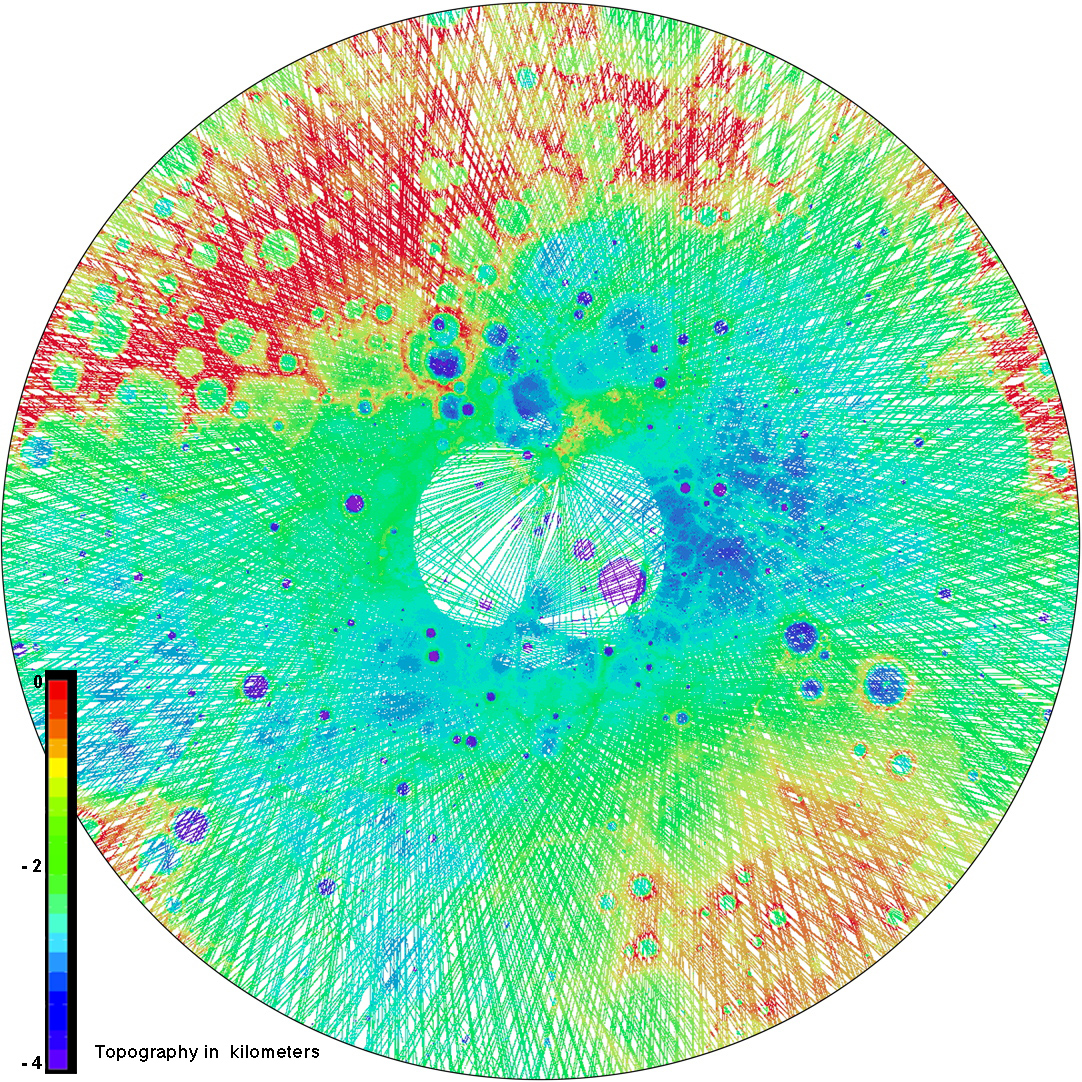

Northern Topography

This view of the topography of Mercury’s north polar region complements yesterday’s image of the day (PIA16950). Both were used during The Challenge of Discovery Educator Workshop, which was held last weekend. Workshop participants learned about MESSENGER’s recent evidence for water ice near Mercury’s poles through an activity that explored different datasets of Mercury’s north polar region. Those activity materials can be viewed and download from this workshop website. In this view, MLA tracks across the surface are colored by the height of the surface relative to a reference sphere with a radius of 2440 kilometers.

Instrument: Mercury Laser Altimeter (MLA)
Center Latitude: 90° N
Map Projection: Polar stereographic projection, extending southward to 65° N, with 0° longitude at the bottom
Scale: The diameter of this polar map projection covers 2,130 kilometers (1320 miles)

The MESSENGER spacecraft is the first ever to orbit the planet Mercury, and the spacecraft’s seven scientific instruments and radio science investigation are unraveling the history and evolution of the Solar System’s innermost planet. MESSENGER acquired over 150,000 images and extensive other data sets. MESSENGER is capable of continuing orbital operations until early 2015.

For information regarding the use of images, see the MESSENGER image use policy.

Credit: NASA/Johns Hopkins University Applied Physics Laboratory/Carnegie Institution of Washington